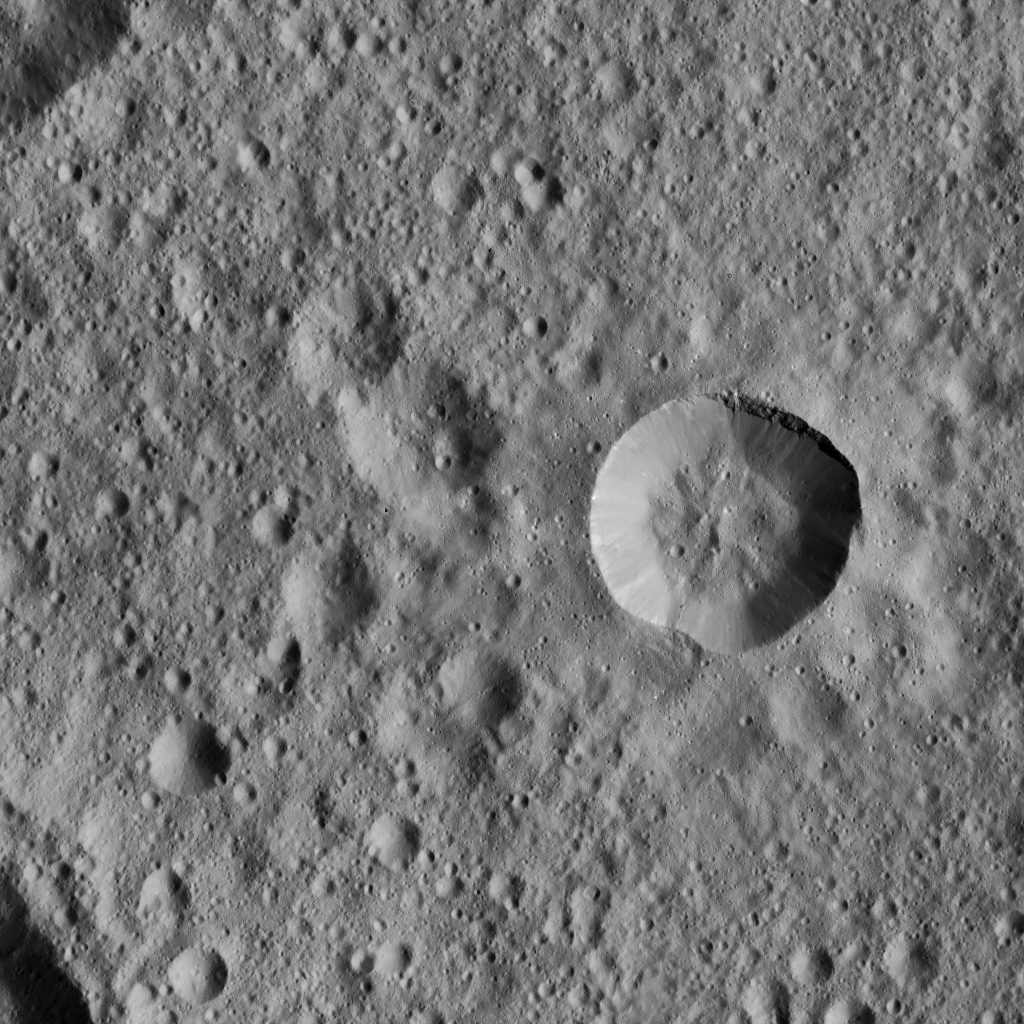

Dawn LAMO Image 67

This view from NASA’s Dawn spacecraft shows a fresh crater among older terrain on Ceres, typical of the terrain of the dwarf planet.

The view is centered at approximately 18 degrees south latitude, 161 degrees east longitude.

Dawn acquired this image on Feb. 12, 2016, from its low-altitude mapping orbit, at a distance of about 240 miles (385 kilometers) from the surface. The image resolution is 120 feet (35 meters) per pixel.

Dawn’s mission is managed by JPL for NASA’s Science Mission Directorate in Washington. Dawn is a project of the directorate’s Discovery Program, managed by NASA’s Marshall Space Flight Center in Huntsville, Alabama. UCLA is responsible for overall Dawn mission science. Orbital ATK, Inc., in Dulles, Virginia, designed and built the spacecraft. The German Aerospace Center, the Max Planck Institute for Solar System Research, the Italian Space Agency and the Italian National Astrophysical Institute are international partners on the mission team.

Credit: NASA/JPL-Caltech/UCLA/MPS/DLR/IDA